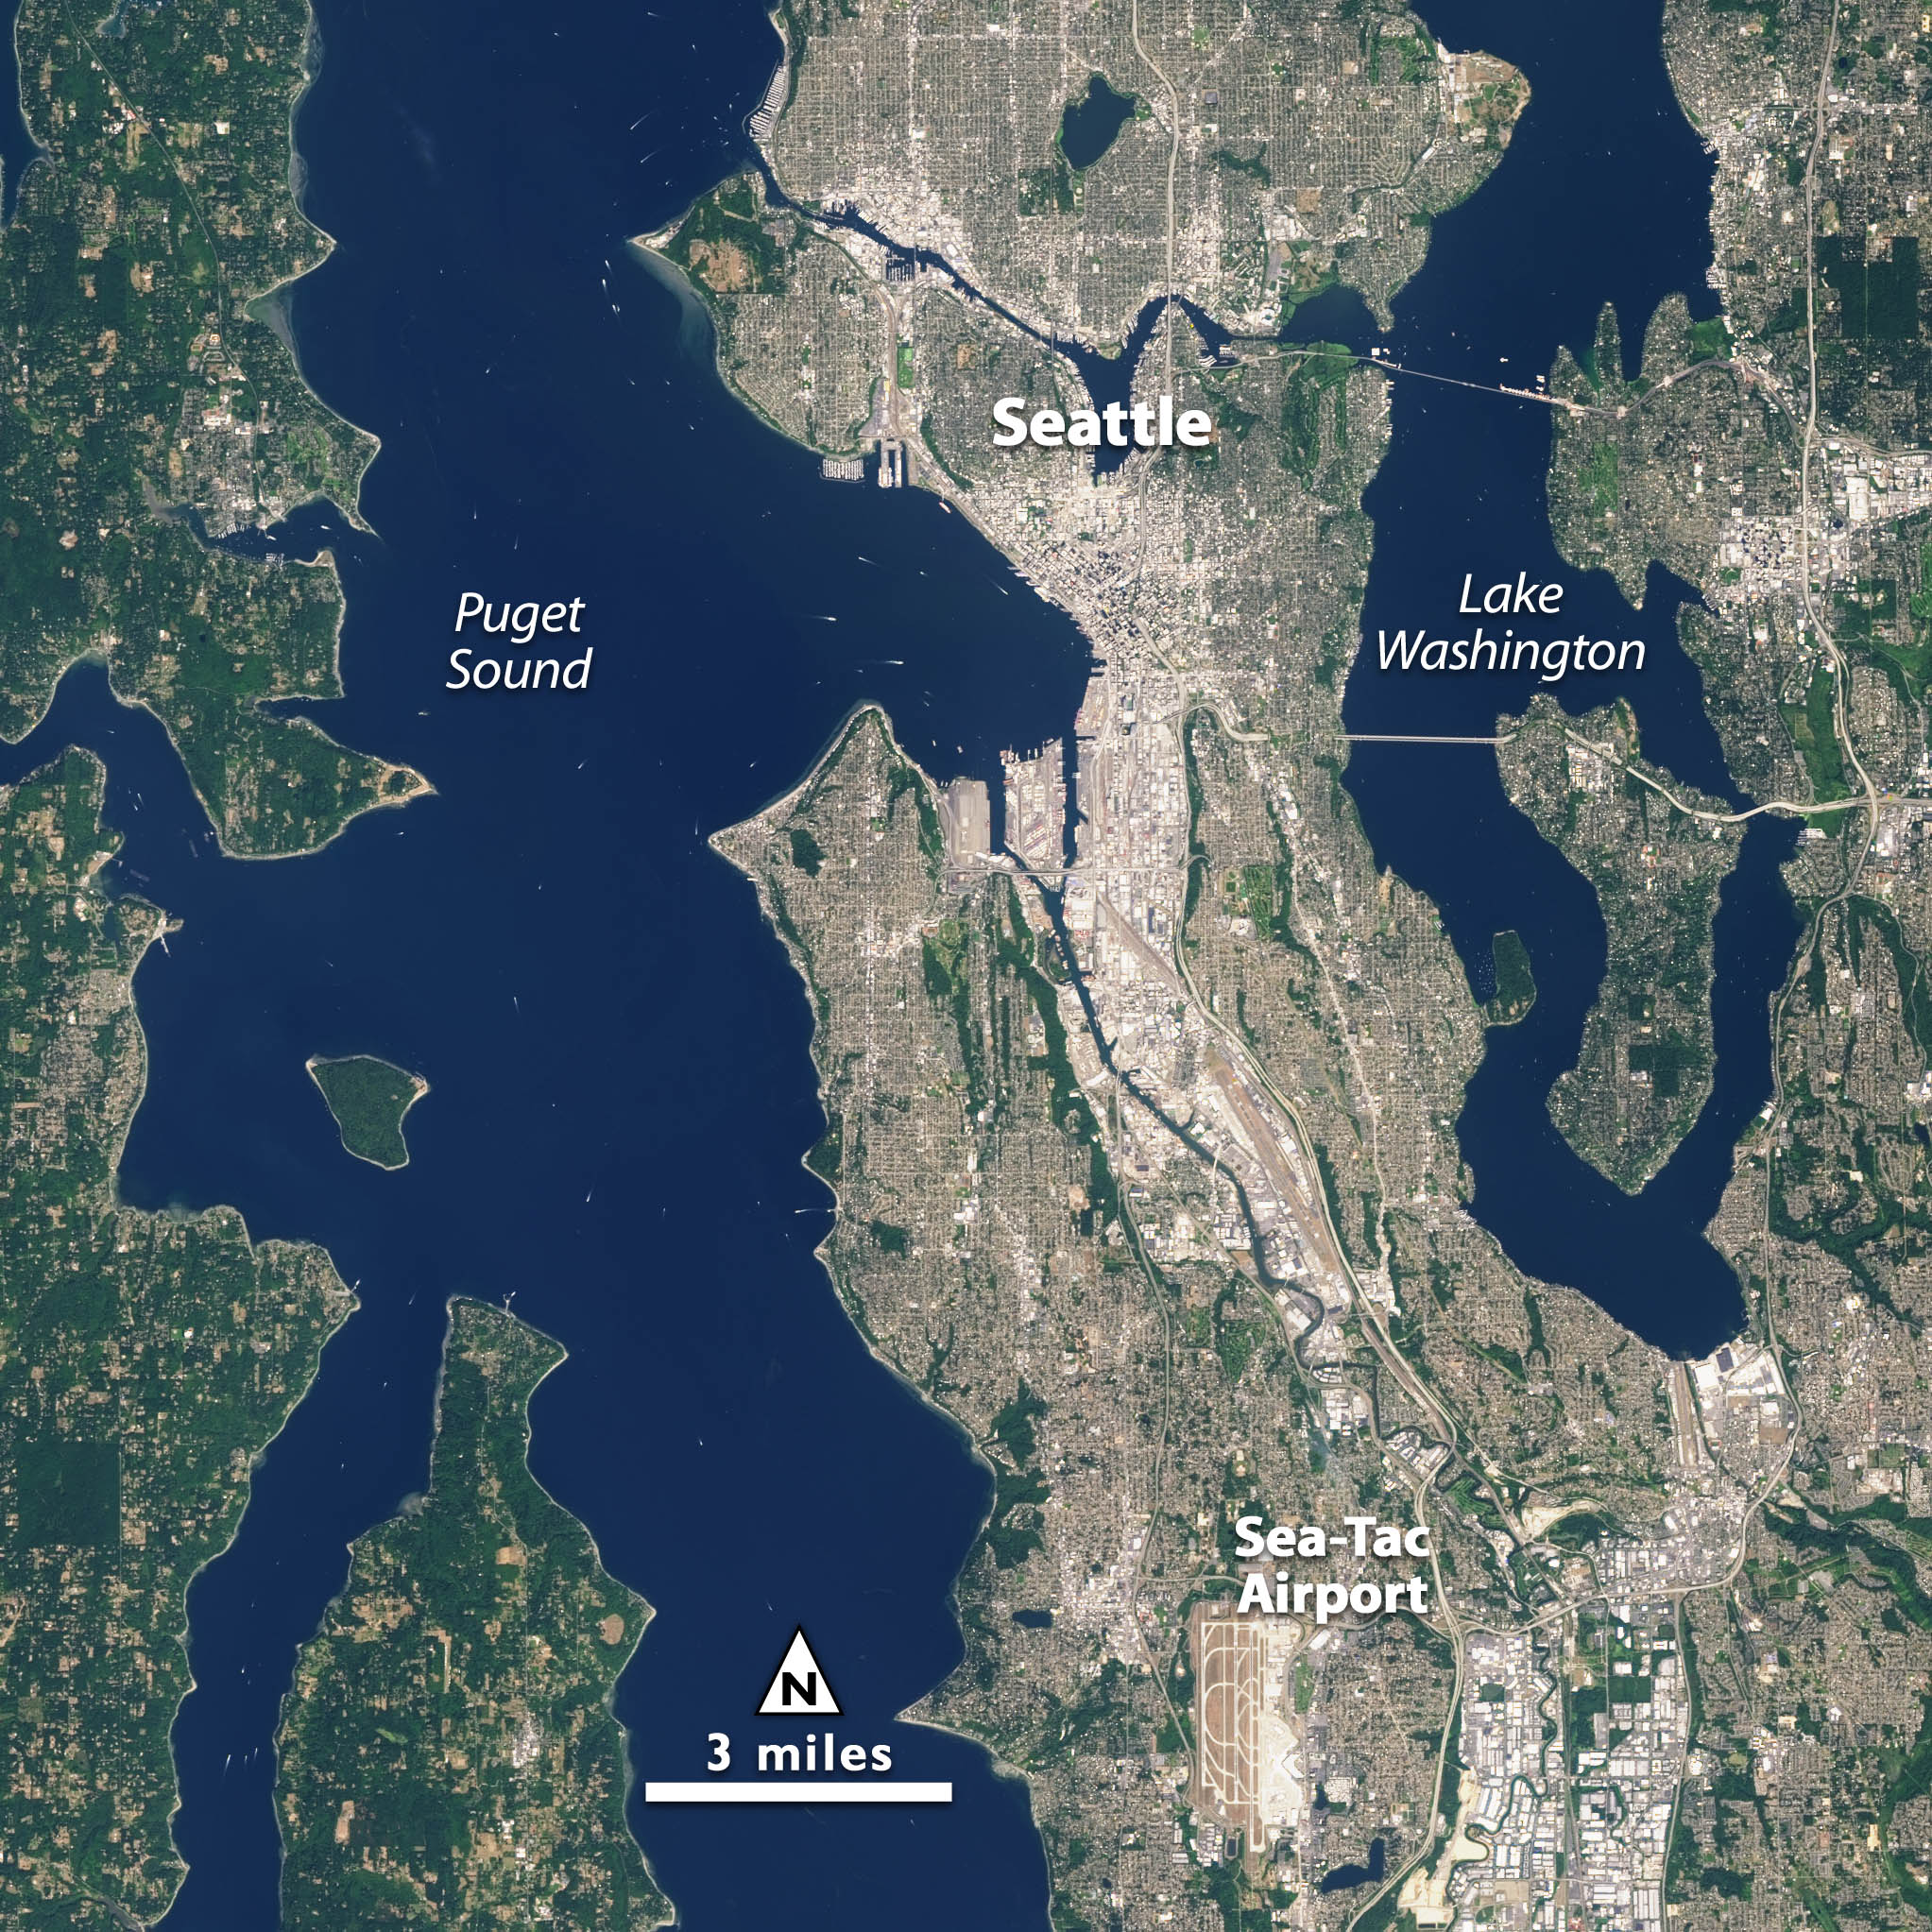

NASA Satellite Captures Super Bowl Cities - Seattle [annotated]

Landsat 7 image of Seattle, Washington acquired August 23, 2014. Landsat 7 is a U.S. satellite used to acquire remotely sensed images of the Earth's land surface and surrounding coastal regions. It is maintained by the Landsat 7 Project Science Office at the NASA Goddard Space Flight Center in Greenbelt, MD. Landsat satellites have been acquiring images of the Earth’s land surface since 1972. Currently there are more than 2 million Landsat images in the National Satellite Land Remote Sensing Data Archive.

Credit: NASA/GSFC/Landsat 7